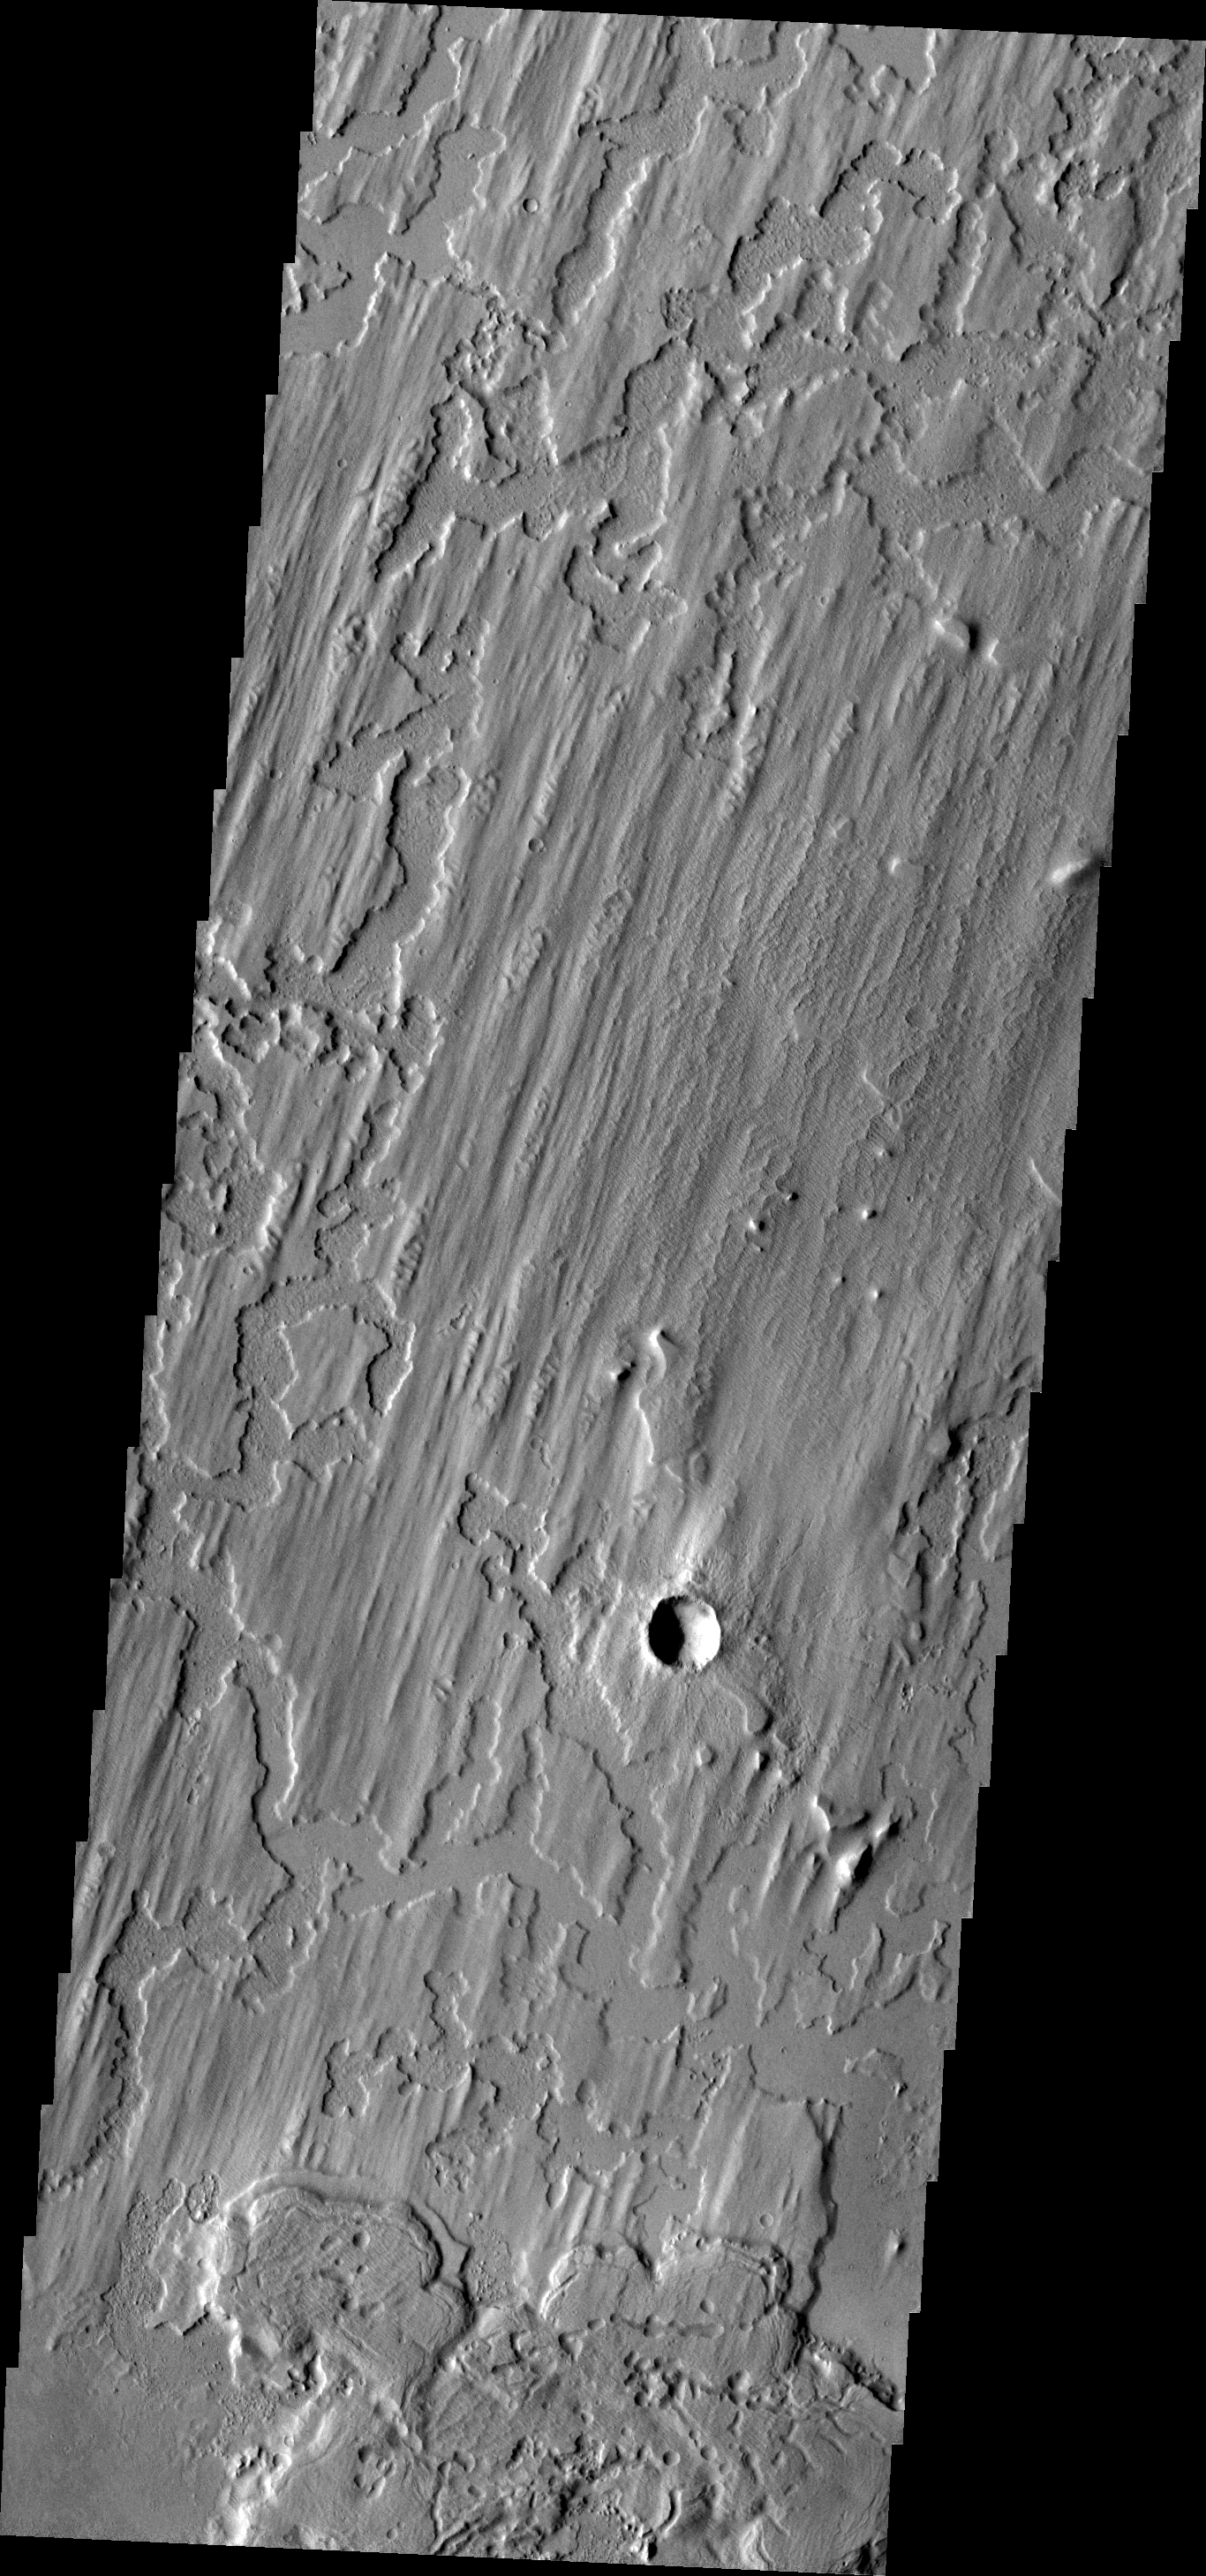

Elysium Planitia

This interesting surface texture is located in Elysium Planitia. The upper layer appears to have a linear pattern eroded into the material.

Image information: VIS instrument. Latitude 5.1N, Longitude 172.6E. 18 meter/pixel resolution.

Please see the THEMIS Data Citation Note for details on crediting THEMIS images.

Note: this THEMIS visual image has not been radiometrically nor geometrically calibrated for this preliminary release. An empirical correction has been performed to remove instrumental effects. A linear shift has been applied in the cross-track and down-track direction to approximate spacecraft and planetary motion. Fully calibrated and geometrically projected images will be released through the Planetary Data System in accordance with Project policies at a later time.

NASA’s Jet Propulsion Laboratory manages the 2001 Mars Odyssey mission for NASA’s Office of Space Science, Washington, D.C. The Thermal Emission Imaging System (THEMIS) was developed by Arizona State University, Tempe, in collaboration with Raytheon Santa Barbara Remote Sensing. The THEMIS investigation is led by Dr. Philip Christensen at Arizona State University. Lockheed Martin Astronautics, Denver, is the prime contractor for the Odyssey project, and developed and built the orbiter. Mission operations are conducted jointly from Lockheed Martin and from JPL, a division of the California Institute of Technology in Pasadena.

Credit: NASA/JPL/ASU